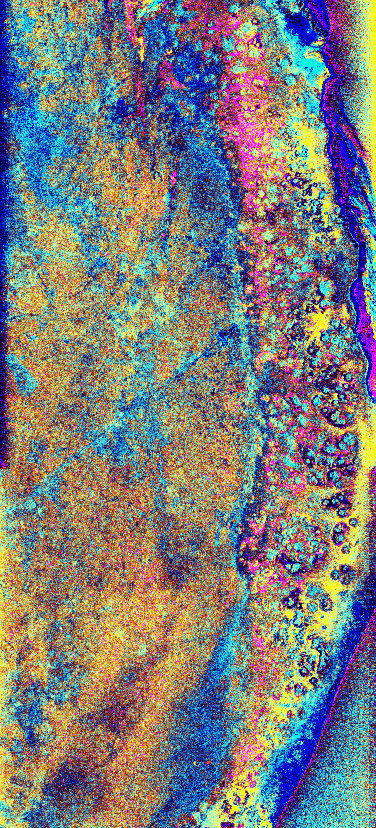

Space Radar Image of the Yucatan Impact Crater Site

This is a radar image of the southwest portion of the buried Chicxulub impact crater in the Yucatan Peninsula, Mexico. The radar image was acquired on orbit 81 of space shuttle Endeavour on April 14, 1994 by the Spaceborne Imaging Radar C/X-Band Synthetic Aperture Radar (SIR-C/X-SAR). The image is centered at 20 degrees north latitude and 90 degrees west longitude.

Scientists believe the crater was formed by an asteroid or comet which slammed into the Earth more than 65 million years ago. It is this impact crater that has been linked to a major biological catastrophe where more than 50 percent of the Earth’s species, including the dinosaurs, became extinct. The 180-to 300-kilometer-diameter (110- to 180-mile) crater is buried by 300 to 1,000 meters (1,000 to 3,000 feet) of limestone. The exact size of the crater is currently being debated by scientists.

This is a total power radar image with L-band in red, C-band in green, and the difference between C-band L-band in blue. The 10-kilometer-wide (6-mile) band of yellow and pink with blue patches along the top left (northwestern side) of the image is a mangrove swamp. The blue patches are islands of tropical forests created by freshwater springs that emerge through fractures in the limestone bedrock and are most abundant in the vicinity of the buried crater rim. The fracture patterns and wetland hydrology in this region are controlled by the structure of the buried crater. Scientists are using the SIR-C/X-SAR imagery to study wetland ecology and help determine the exact size of the impact crater.

Spaceborne Imaging Radar-C and X-band Synthetic Aperture Radar (SIR-C/X-SAR) is part of NASA’s Mission to Planet Earth. The radars illuminate Earth with microwaves allowing detailed observations at any time, regardless of weather or sunlight conditions. SIR-C/X-SAR uses three microwave wavelengths: L-band (24 cm), C-band (6 cm) and X-band (3 cm). The multi-frequency data will be used by the international scientific community to better understand the global environment and how it is changing. The SIR-C/X-SAR data, complemented by aircraft and ground studies, will give scientists clearer insights into those environmental changes which are caused by nature and those changes which are induced by human activity.

SIR-C was developed by NASA’s Jet Propulsion Laboratory. X-SAR was developed by the Dornier and Alenia Spazio companies for the German space agency, Deutsche Agentur fuer Raumfahrtange-legenheiten (DARA), and the Italian space agency, Agenzia Spaziale Italiana (ASI), with the Deutsche Forschungsanstalt fuer Luft und Raumfahrt e.v.(DLR), the major partner in science, operations, and data processing of X-SAR. Research on the biological effects of the Chicxulub impact is supported by the NASA Exobiology Program.

Credit: NASA/JPL-Caltech